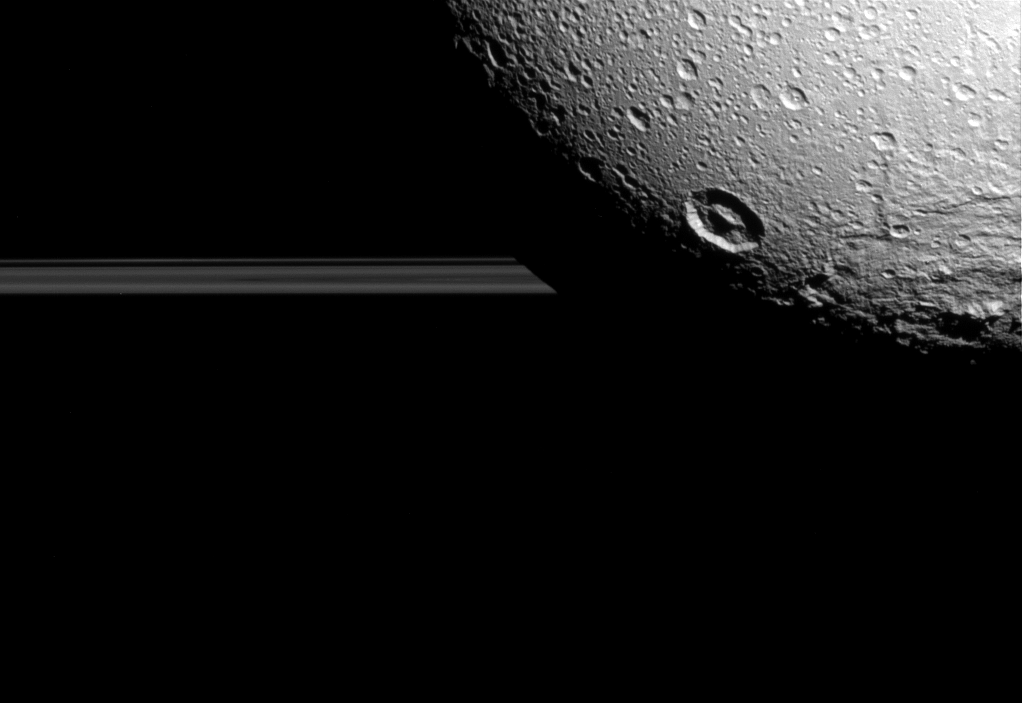

Dione: Craters and Rings

Saturn’s moon Dione hangs in front of Saturn’s rings in this view taken by NASA’s Cassini spacecraft during the inbound leg of its last close flyby of the icy moon.

North on Dione is up. The image was acquired in visible light with the Cassini spacecraft narrow-angle camera on Aug. 17, 2015.

The view was acquired at a distance of approximately 98,000 miles (158,000 kilometers) from Dione and at a sun-Dione-spacecraft, or phase, angle of 35 degrees. Image scale is 3,100 feet (950 meters) per pixel.

The Cassini mission is a cooperative project of NASA, ESA (the European Space Agency) and the Italian Space Agency. The Jet Propulsion Laboratory, a division of the California Institute of Technology in Pasadena, manages the mission for NASA’s Science Mission Directorate, Washington. The Cassini orbiter and its two onboard cameras were designed, developed and assembled at JPL. The imaging operations center is based at the Space Science Institute in Boulder, Colorado.

Credit: NASA/JPL-Caltech/Space Science Institute